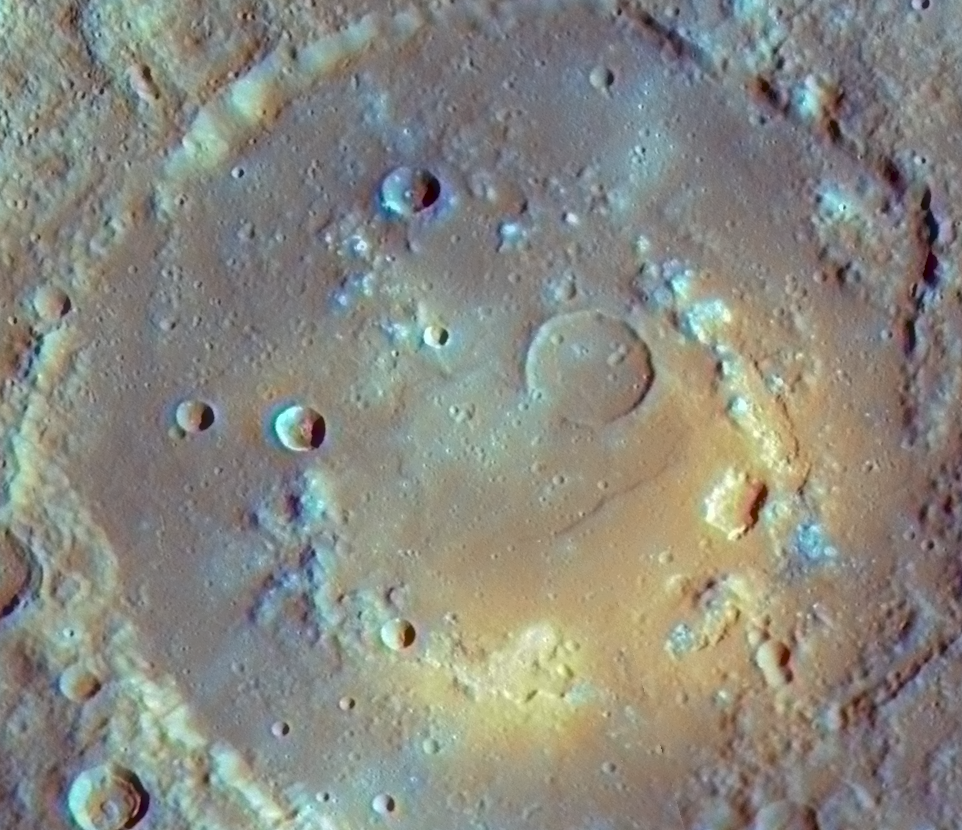

Overlaying Color onto Praxiteles Crater

MESSENGER’s high-resolution images obtained during the mission’s second Mercury flyby have revealed a number of irregularly shaped depressions on the floor of Praxiteles crater. These depressions are intriguing indications of possible past volcanic activity within this crater. View the previously released NAC image of Praxiteles for additional discussion.

The image shown here is similar to one recently published in the 1 May issue of Science magazine. This image was created by first mosaicking together the highest-resolution NAC images available of Praxiteles (one of which is shown in the previous web release), to produce complete coverage of the crater. Independently, an enhanced-color image of Praxiteles was created by using images from all 11 WAC narrow-band color filters. (Visit last week’s web release for more examples of enhanced-color images PIA12051.) The WAC images provide important color information, but the WAC resolution is considerably less than that of the mosaicked NAC images. Thus, by overlaying a slightly transparent version of the WAC enhanced-color image on the high-resolution NAC mosaic, the high-resolution color view of Praxiteles crater shown here was produced. This overlay-color view helps associate the color features with the morphologic surface features. The fact that the irregularly shaped depressions on the floor of Praxiteles are associated with bright orange and yellow color features provides evidence that the depressions may be related to past volcanic activity in this area of Mercury.

Date Acquired: October 6, 2008
Instrument: Wide Angle Camera (WAC) and Narrow Angle Camera (NAC) of the Mercury Dual Imaging System (MDIS)
Resolution: 210 meters/pixel (0.13 miles/pixel)
Scale: Praxiteles crater has a diameter of 182 kilometers (113 miles)

These images are from MESSENGER, a NASA Discovery mission to conduct the first orbital study of the innermost planet, Mercury. For information regarding the use of images, see the MESSENGER image use policy.

Credit: NASA/Johns Hopkins University Applied Physics Laboratory/Smithsonian Institution/Carnegie Institution of Washington